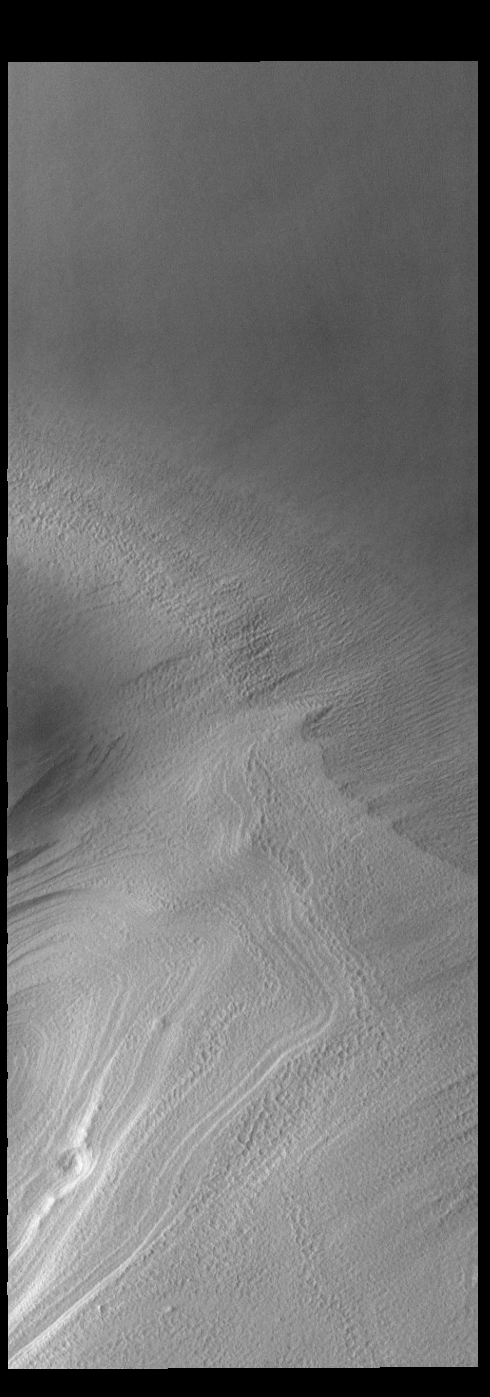

South Polar Layers

This VIS image shows part of the south polar cap. The cap is comprised of layers of ice and dust deposited over millions of years. This image was collected at the end of summer.

Credit: NASA/JPL-Caltech/ASU